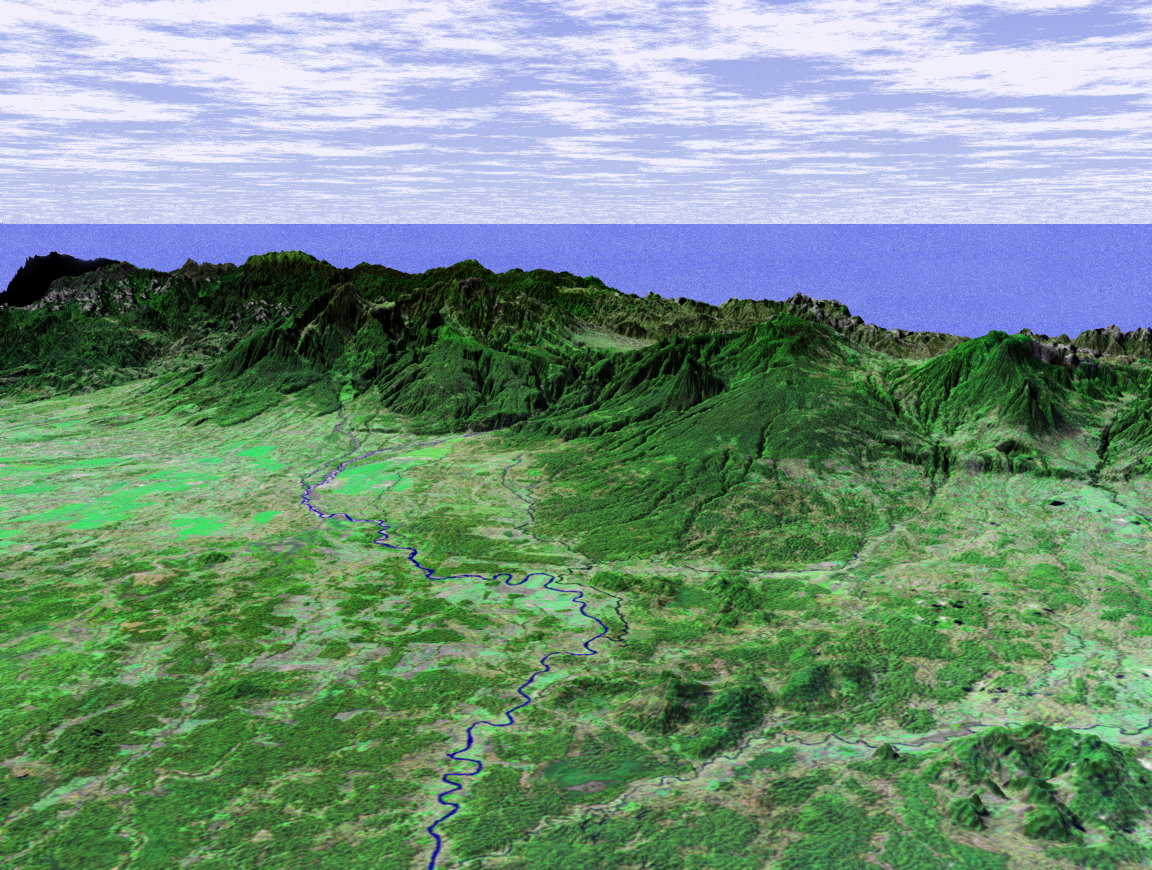

Perspective View with Landsat Overlay, Costa Rica

This perspective view shows the Caribbean coastal plain of Costa Rica, with the Cordillera Central rising in the background and the Pacific Ocean in the distance. The prominent river in the center of the image is the Rio Sucio, which merges with the Rio Sarapiqui at the bottom of the image and eventually joins with Rio San Juan on the Nicaragua border.

Like much of Central America, Costa Rica is generally cloud covered so very little satellite imagery is available. The ability of the Shuttle Radar Topography Mission (SRTM) instrument to penetrate clouds and make three-dimensional measurements will allow generation of the first complete high-resolution topographic map of the entire region. These data were used to generate the image.

This three-dimensional perspective view was generated using elevation data from SRTM and an enhanced false-color Landsat 7 satellite image. Colors are from Landsat bands 5, 4, and 2 as red, green and blue, respectively. Topographic expression is exaggerated two times.

Landsat has been providing visible and infrared views of the Earth since 1972. SRTM elevation data matches the 30-meter resolution of most Landsat images and will substantially help in analyses of the large and growing Landsat image archive. The Landsat 7 Thematic Mapper image used here was provided to the SRTM by the United States Geological Survey, Earth Resources Observation Systems (EROS) Data Center, Sioux Falls, S.D.

Elevation data used in this image was acquired by the SRTM aboard the Space Shuttle Endeavour, launched on February 11, 2000. SRTM used the same radar instrument that comprised the Spaceborne Imaging Radar-C/X-Band Synthetic Aperture Radar (SIR-C/X-SAR) that flew twice on the Space Shuttle Endeavour in 1994. SRTM was designed to collect three-dimensional measurements of the Earth’s surface. To collect the 3-D data, engineers added a 60-meter-long (200-foot) mast, installed additional C-band and X-band antennas, and improved tracking and navigation devices. The mission is a cooperative project between NASA, the National Imagery and Mapping Agency (NIMA) of the U.S. Department of Defense (DoD), and the German and Italian space agencies. It is managed by NASA’s Jet Propulsion Laboratory, Pasadena, Calif., for NASA’s Earth Science Enterprise, Washington, D.C.

Size: scale varies in this perspective image
Location: 10.4 degrees North latitude, 84.0 degrees West longitude
Orientation: looking Southwest
Image Data: Landsat Bands 5, 4, 3 as red, green, blue respectively
Original Data Resolution: SRTM 30 meters (99 feet)
Date Acquired: February 2000 (SRTM)

Credit: NASA/JPL